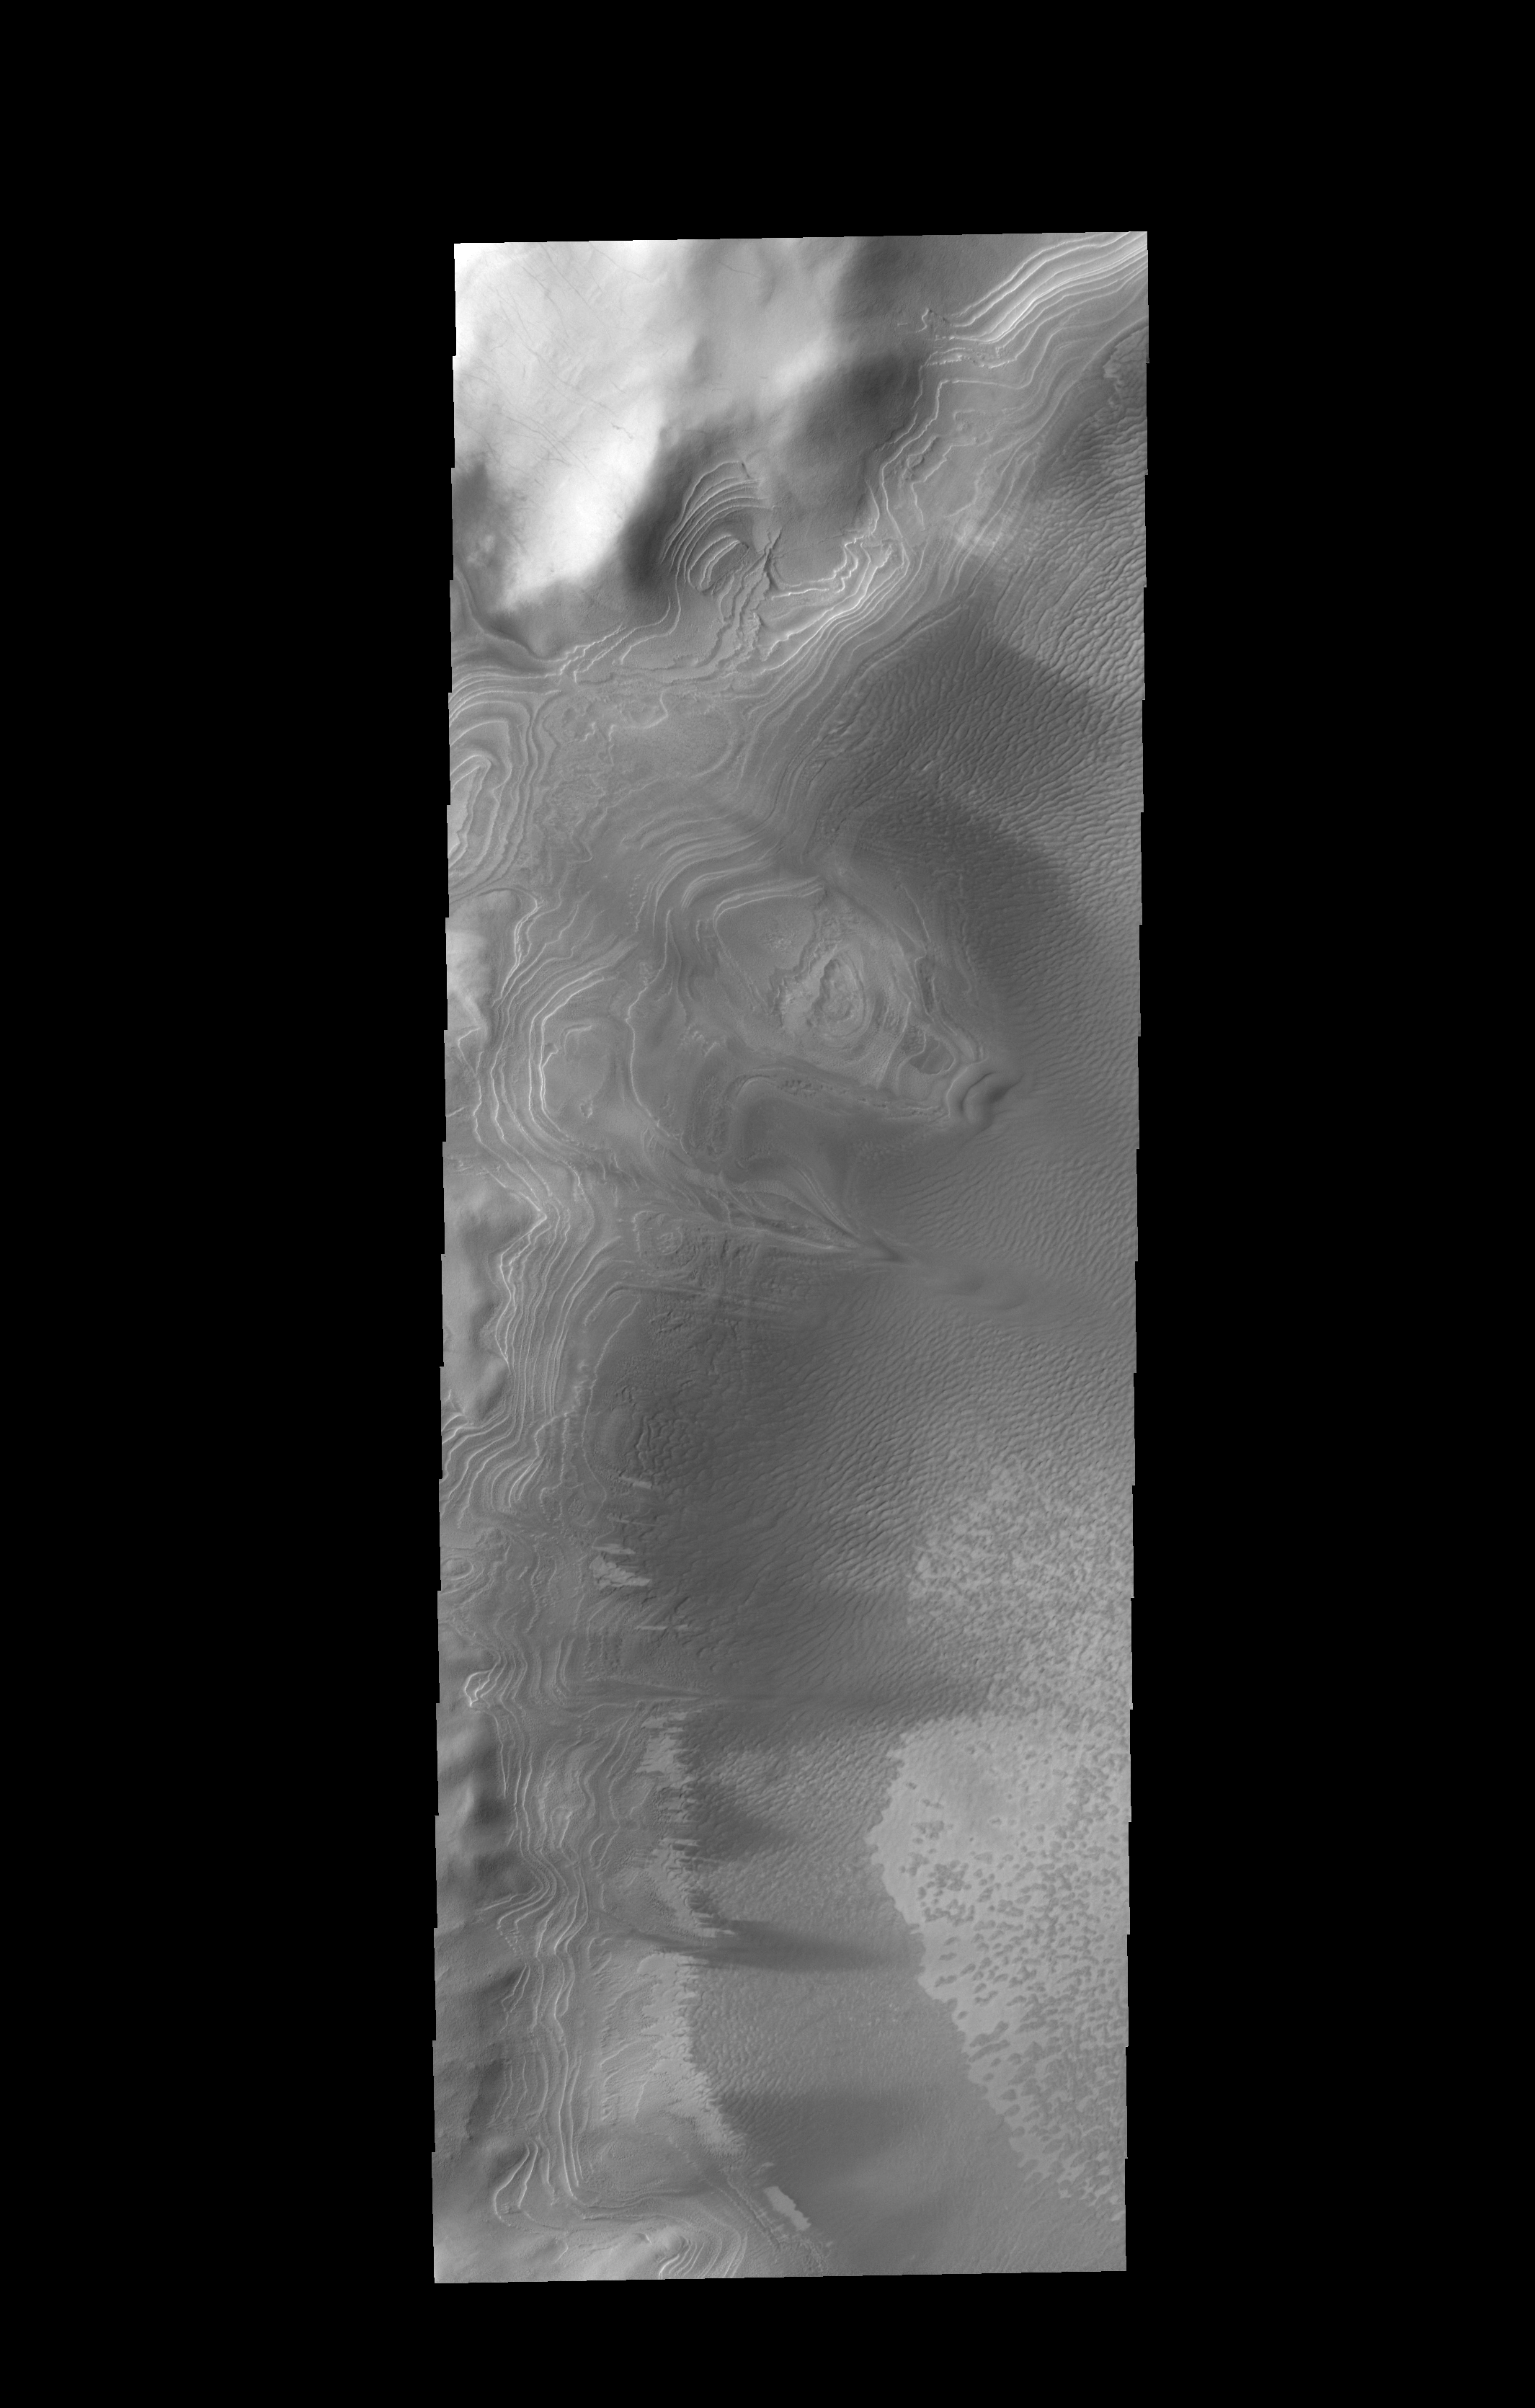

Layers

Numerous layers within Burroughs Crater are visible in this image.

Credit: NASA/JPL-Caltech/ASU